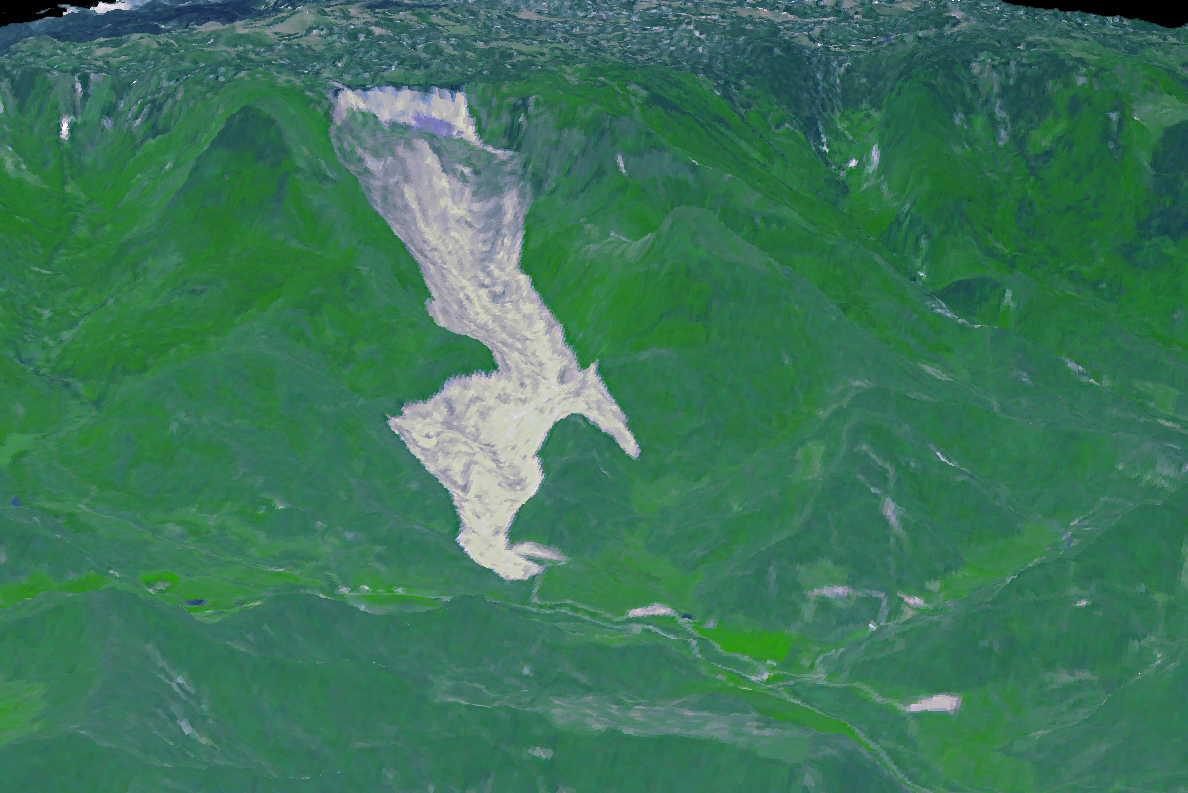

Giant Arizona Landslide Spotted by NASA Spacecraft

On May 26, 2014, an enormous landslide came roaring from above in a sparsely inhabited area of Mesa County, Arizona, near the town of Collbran. Measuring more than 3.1 miles (5 kilometers) long, 0.6 miles (1 kilometer) wide and as deep as 260 feet (80 meters), the slide claimed three lives. This 3-D perspective view was created from an image acquired on June 6, 2014, by the Advanced Spaceborne Thermal Emission and Reflection Radiometer (ASTER) instrument on NASA’s Terra spacecraft. The vertical relief has been exaggerated two times. The slide is located at 39.1 degrees north, 107.9 degrees west.

With its 14 spectral bands from the visible to the thermal infrared wavelength region and its high spatial resolution of 15 to 90 meters (about 50 to 300 feet), ASTER images Earth to map and monitor the changing surface of our planet. ASTER is one of five Earth-observing instruments launched Dec. 18, 1999, on Terra. The instrument was built by Japan’s Ministry of Economy, Trade and Industry. A joint U.S./Japan science team is responsible for validation and calibration of the instrument and data products.

The broad spectral coverage and high spectral resolution of ASTER provides scientists in numerous disciplines with critical information for surface mapping and monitoring of dynamic conditions and temporal change. Example applications are: monitoring glacial advances and retreats; monitoring potentially active volcanoes; identifying crop stress; determining cloud morphology and physical properties; wetlands evaluation; thermal pollution monitoring; coral reef degradation; surface temperature mapping of soils and geology; and measuring surface heat balance.

The U.S. science team is located at NASA’s Jet Propulsion Laboratory, Pasadena, Calif. The Terra mission is part of NASA’s Science Mission Directorate, Washington, D.C.

Credit: NASA/GSFC/METI/ERSDAC/JAROS, and U.S./Japan ASTER Science Team